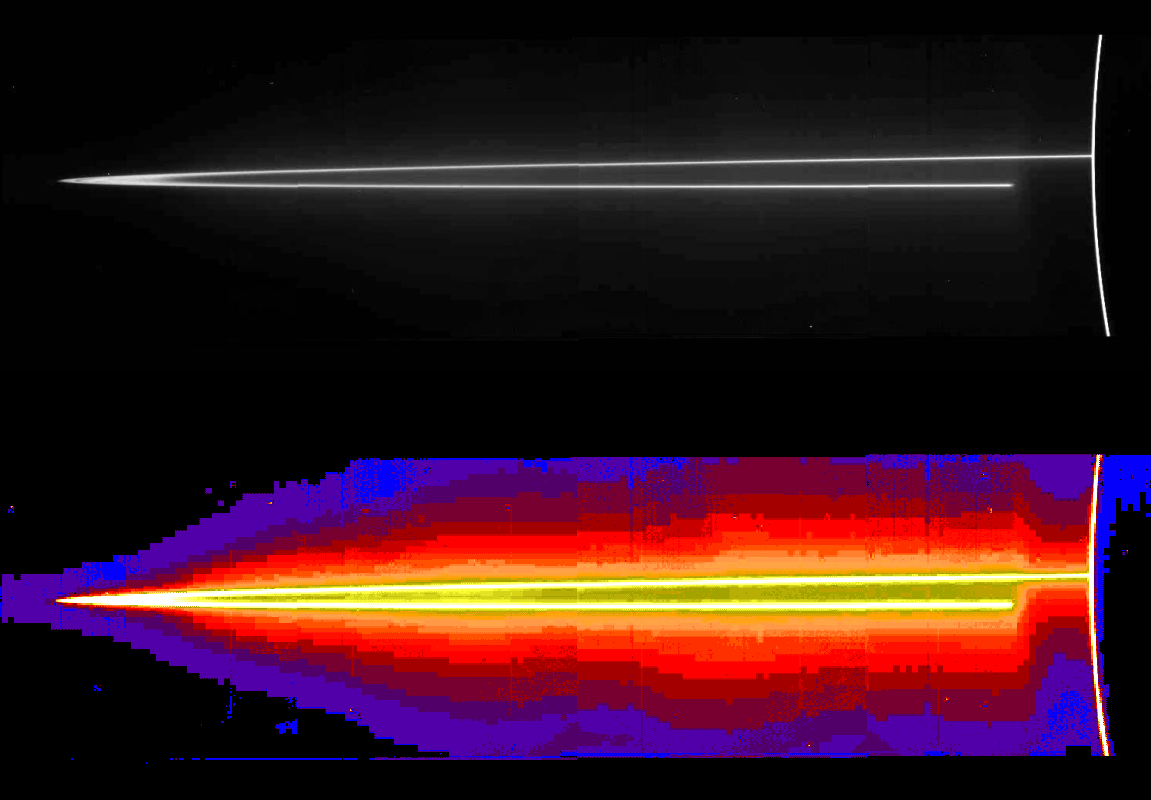

Jupiter’s Main Ring/Ring Halo

A mosaic of four images taken through the clear filter (610 nanometers) of the solid state imaging (CCD) system aboard NASA’s Galileo spacecraft on November 8, 1996, at a resolution of approximately 46 kilometers (28.5 miles) per picture element (pixel) along Jupiter’s rings. Because the spacecraft was only about 0.5 degrees above the ring plane, the image is highly foreshortened in the vertical direction. The images were obtained when Galileo was in Jupiter’s shadow, peering back toward the Sun; the ring was approximately 2.3 million kilometers (1.4 million miles) away. The arc on the far right of the image is produced when sunlight is scattered by small particles comprising Jupiter’s upper atmospheric haze. The ring also efficiently scatters light, indicating that much of its brightness is due to particles that are microns or less in diameter. Such small particles are believed to have human-scale lifetimes, i.e., very brief compared to the solar system’s age.

Jupiter’s ring system is composed of three parts — a flat main ring, a lenticular halo interior to the main ring, and the gossamer ring, outside the main ring. The near and far arms of Jupiter’s main ring extend horizontally across the mosaic, joining together at the ring’s ansa, on the figure’s far left side. The near arm of the ring appears to be abruptly truncated close to the planet, at the point where it passes into Jupiter’s shadow. Some radial structure is barely visible across the ring’s ansa (top image). A faint mist of particles can be seen above and below the main rings. This vertically extended “halo” is unusual in planetary rings, and is probably caused by electromagnetic forces pushing the smallest grains out of the ring plane. Because of shadowing, the halo is not visible close to Jupiter in the lower right part of the mosaic. To accentuate faint features in the bottom image of the ring halo, different brightnesses are shown through color. Brightest features are white or yellow and the faintest are purple.

Jupiter’s main ring is a thin strand of material encircling the planet. The diffuse innermost boundary begins at approximately 123,000 kilometers (76,429 miles). The main ring’s outer radius is found to be at 128,940 kilometers (80,119 miles) +/-50 kilometers (31 miles), slightly less than the Voyager value of 129,130 kilometers (80,237 miles) +/-100 kilometers (62 miles), but very close to the orbit of the satellite Adrastea (128,980 kilometers or 80,144 miles). The main ring exhibits a marked drop in brightness at 127,849 kilometers (79,441 miles) +/-50 kilometers (31 miles), lying almost atop the orbit of the Jovian moon Metis at 127,978 kilometers (79,521 miles). Satellites seem to affect the structure of even tenuous rings like those found at Jupiter.

The Jet Propulsion Laboratory, Pasadena, CA manages the Galileo mission for NASA’s Office of Space Science, Washington, DC. JPL is an operating division of California Institute of Technology (Caltech).

Credit: NASA/JPL/Cornell University